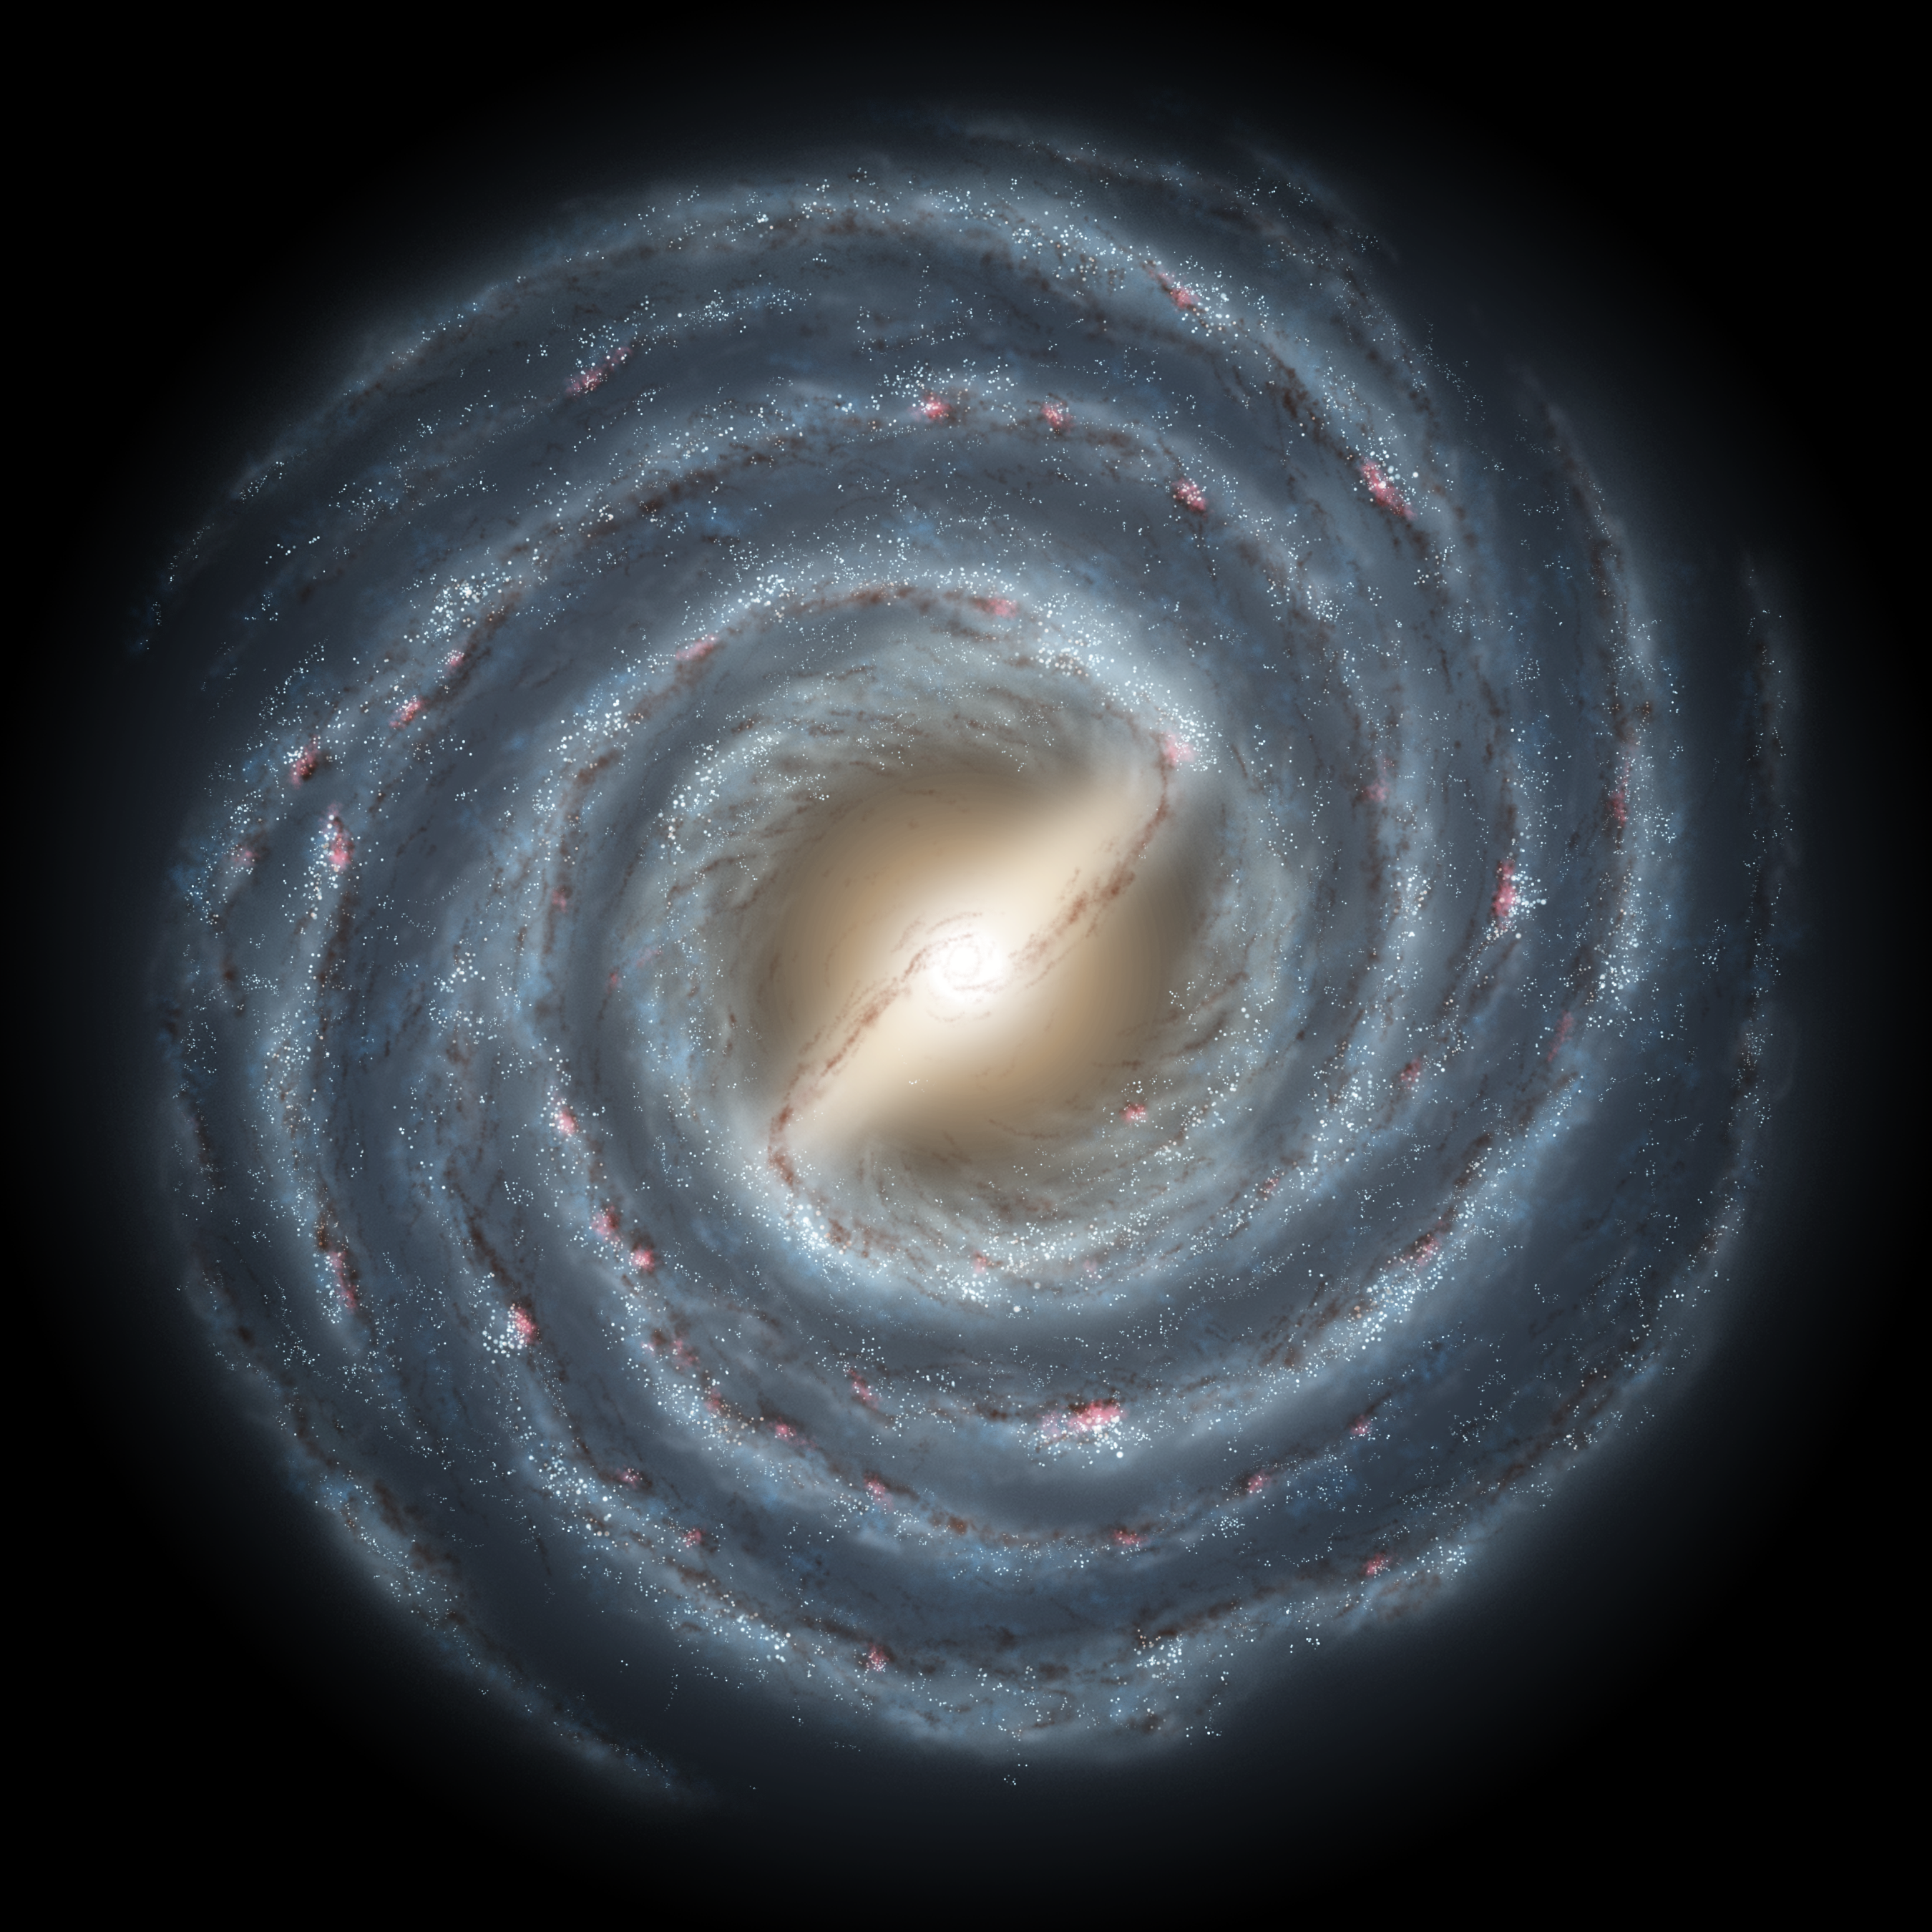

Milky Way Bar

This artist's rendering shows a view of our own Milky Way Galaxy and its central bar as it might appear if viewed from above. An arrow indicates the location of our Sun. Astronomers have concluded for many years that our galaxy harbors a stellar bar, though its presence has been inferred indirectly. Our vantage point within the disk of the galaxy makes it difficult to accurately determine the size and shape of this bar and surrounding spiral arms.

New observations by the GLIMPSE legacy team with NASA's Spitzer Space Telescope indicate that the bar-shaped collection of old stars at the center of our galaxy may be longer, and at a different orientation, than previously believed. The newly-deduced size and angle of the bar are shown relative to our Sun's location. Our Milky Way galaxy may appear to be very different from an ordinary spiral galaxy.

Credit: NASA/JPL-Caltech/R. Hurt (SSC)